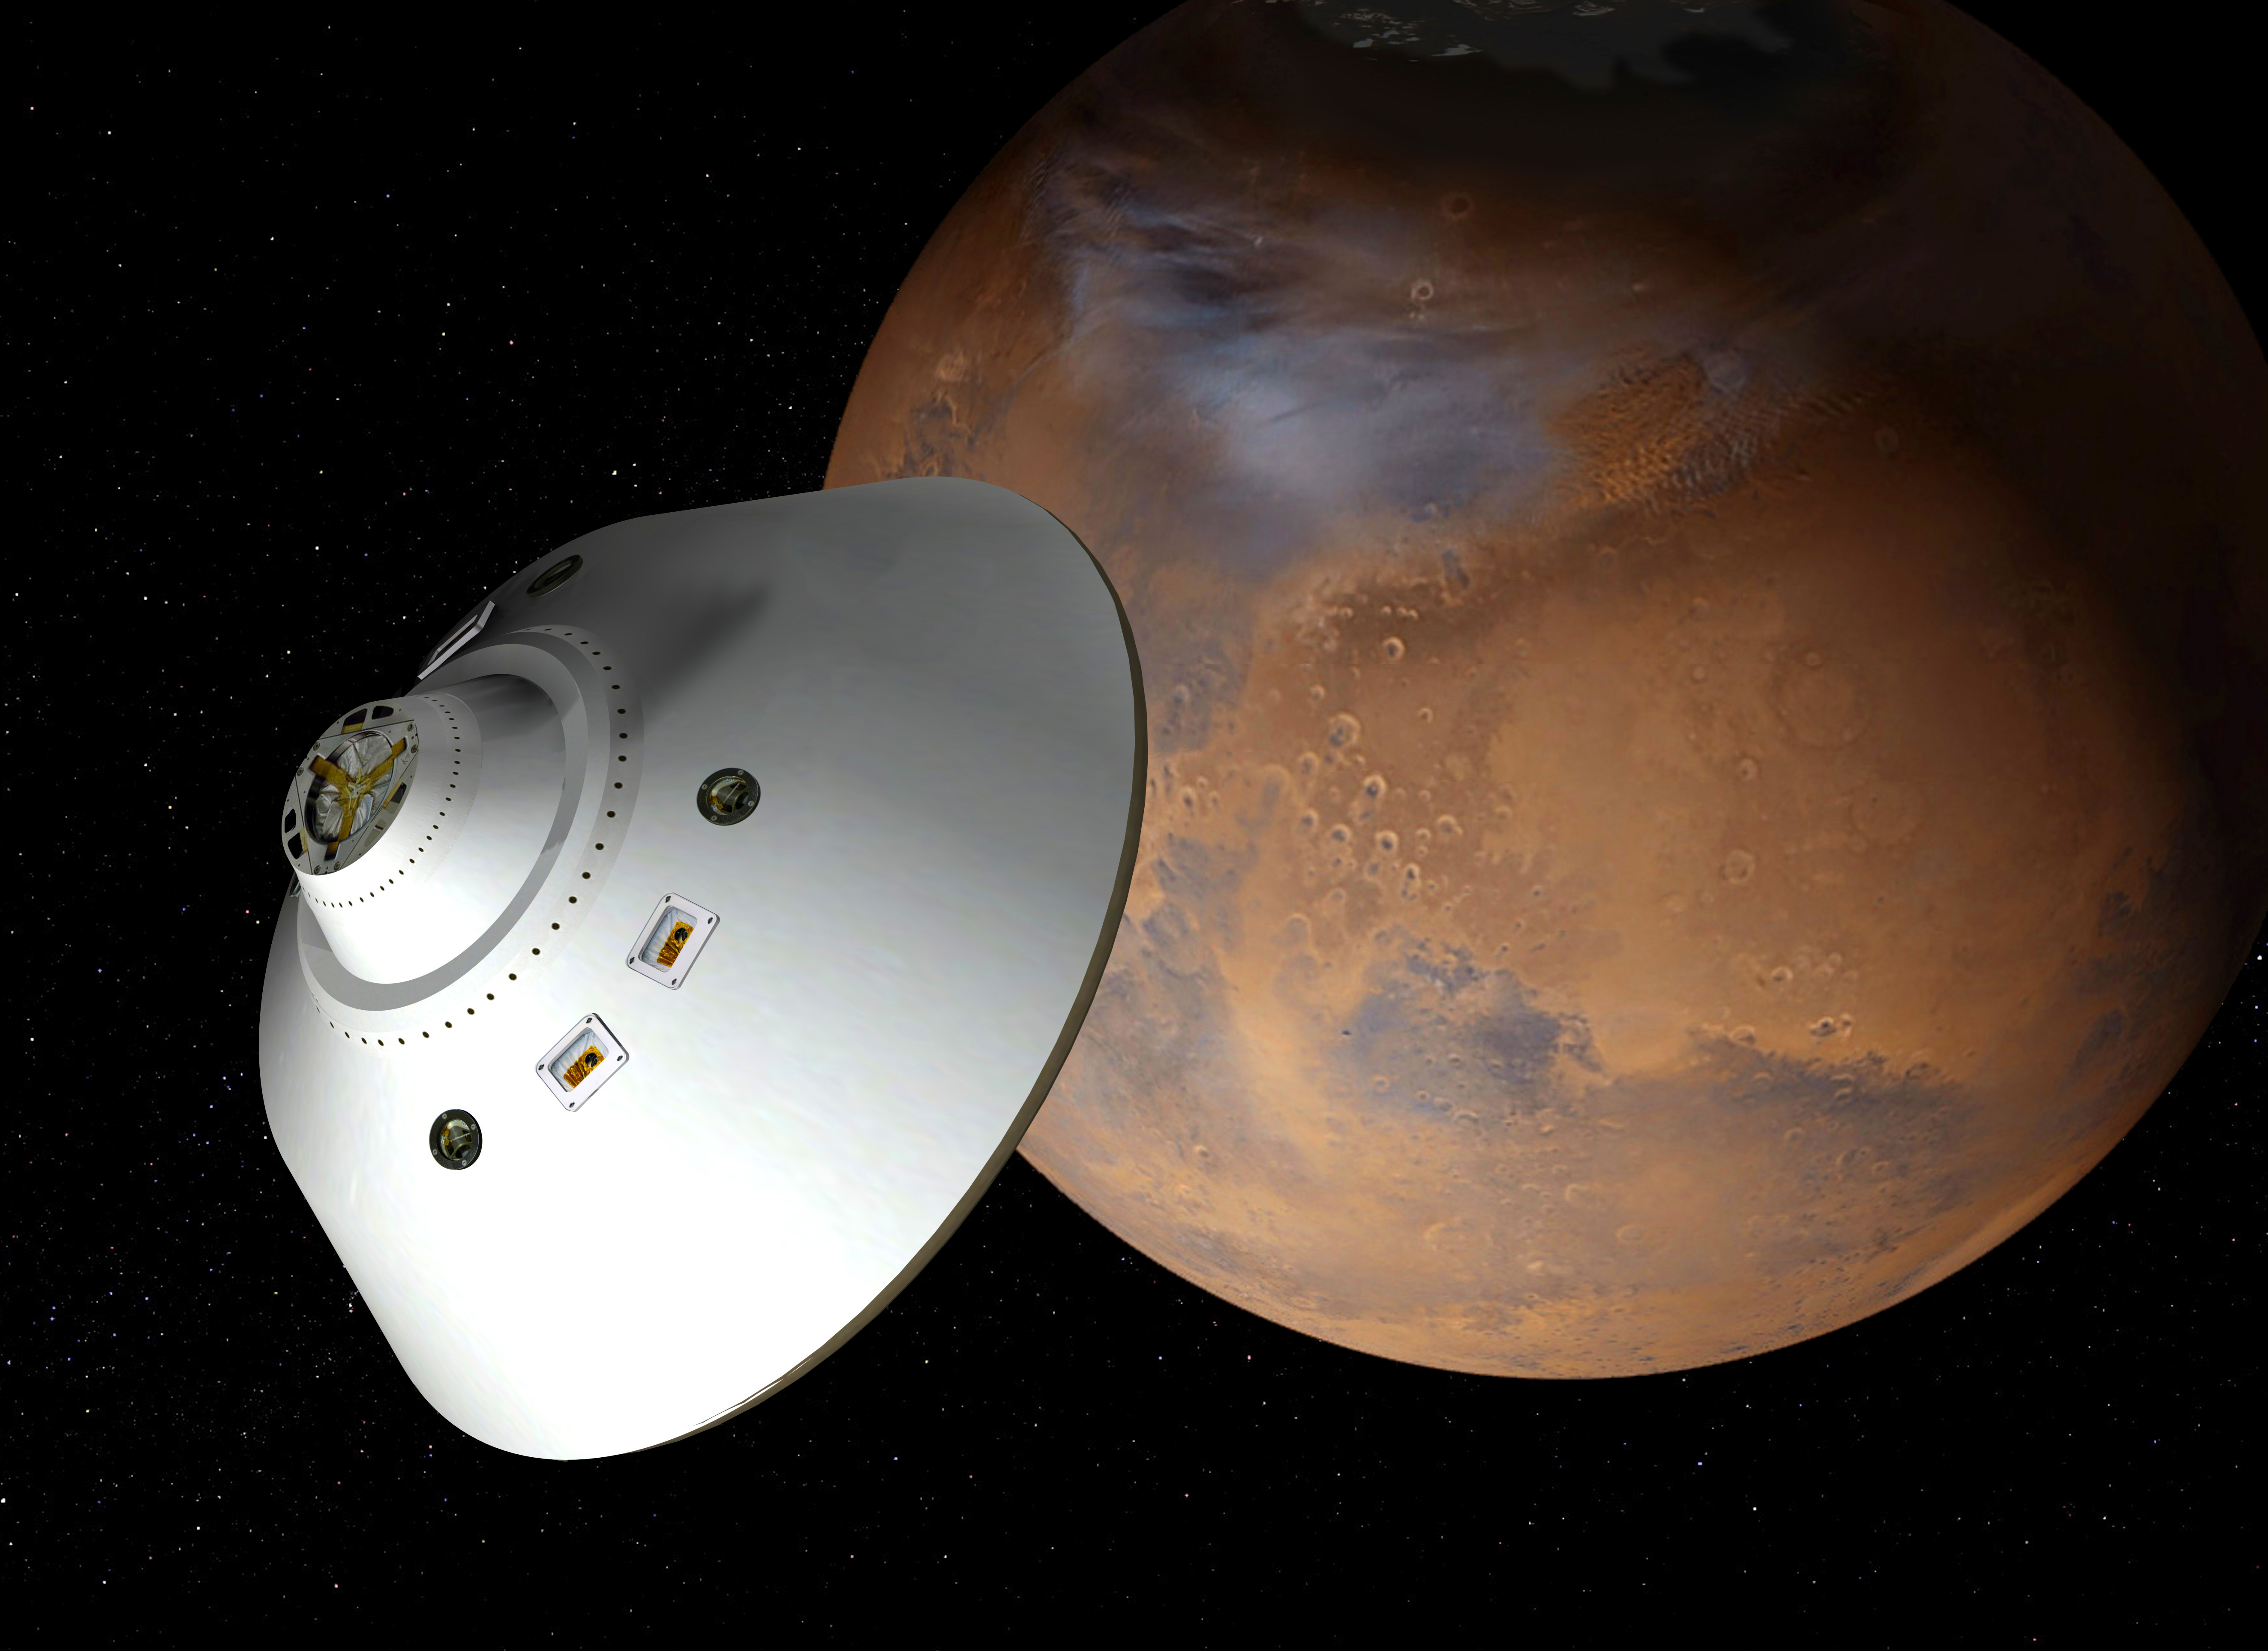

Mars Sample Return Spacecraft Before Arrival (Artist’s Concept)

This artist’s concept of a proposed Mars sample return mission portrays an aeroshell-encased spacecraft approaching Mars. This spacecraft would put a sample-retrieving rover and an ascent vehicle onto the surface of Mars. The rover would deliver previously cached samples to the ascent vehicle, which would then lift the samples off the planet to rendezvous in orbit with another spacecraft for taking the samples to Earth.

NASA and the European Space Agency are collaborating on proposals for a mission to gather samples of Martian rocks and bring them to Earth after 2020. This illustration depicts preliminary concepts, not finished design.

Credit: NASA/JPL-Caltech